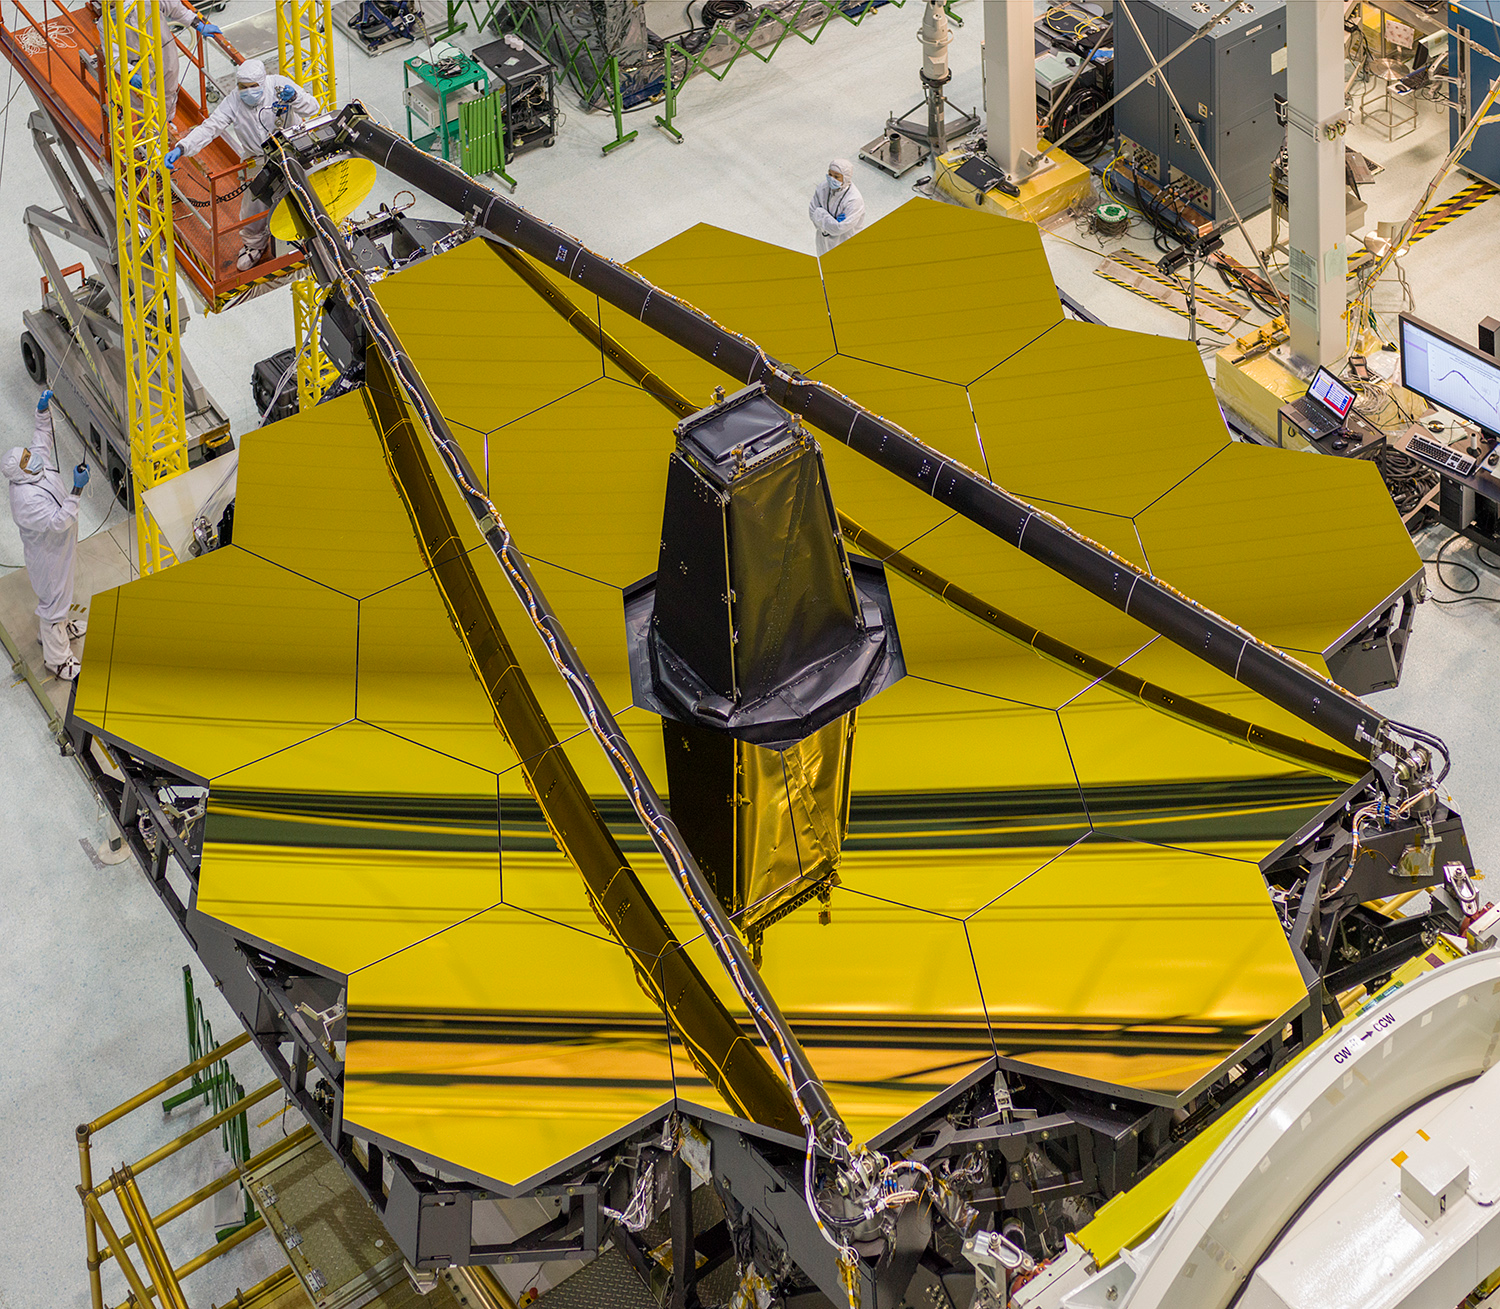

JWST's Golden Mirror Revealed

Here's a view from overhead of the golden James Webb Space Telescope, with its secondary mirror booms stowed. This is the position the secondary mirror will be in during launch. Preparations are being done to rotate the telescope in order to install the flight instrument module behind the primary mirror. JWST's mirrors are covered in a microscopically thin layer of gold, which optimizes them for reflecting infrared light, which is the primary wavelength of light this telescope will observe.

Credit: NASA/Goddard/Chris Gunn